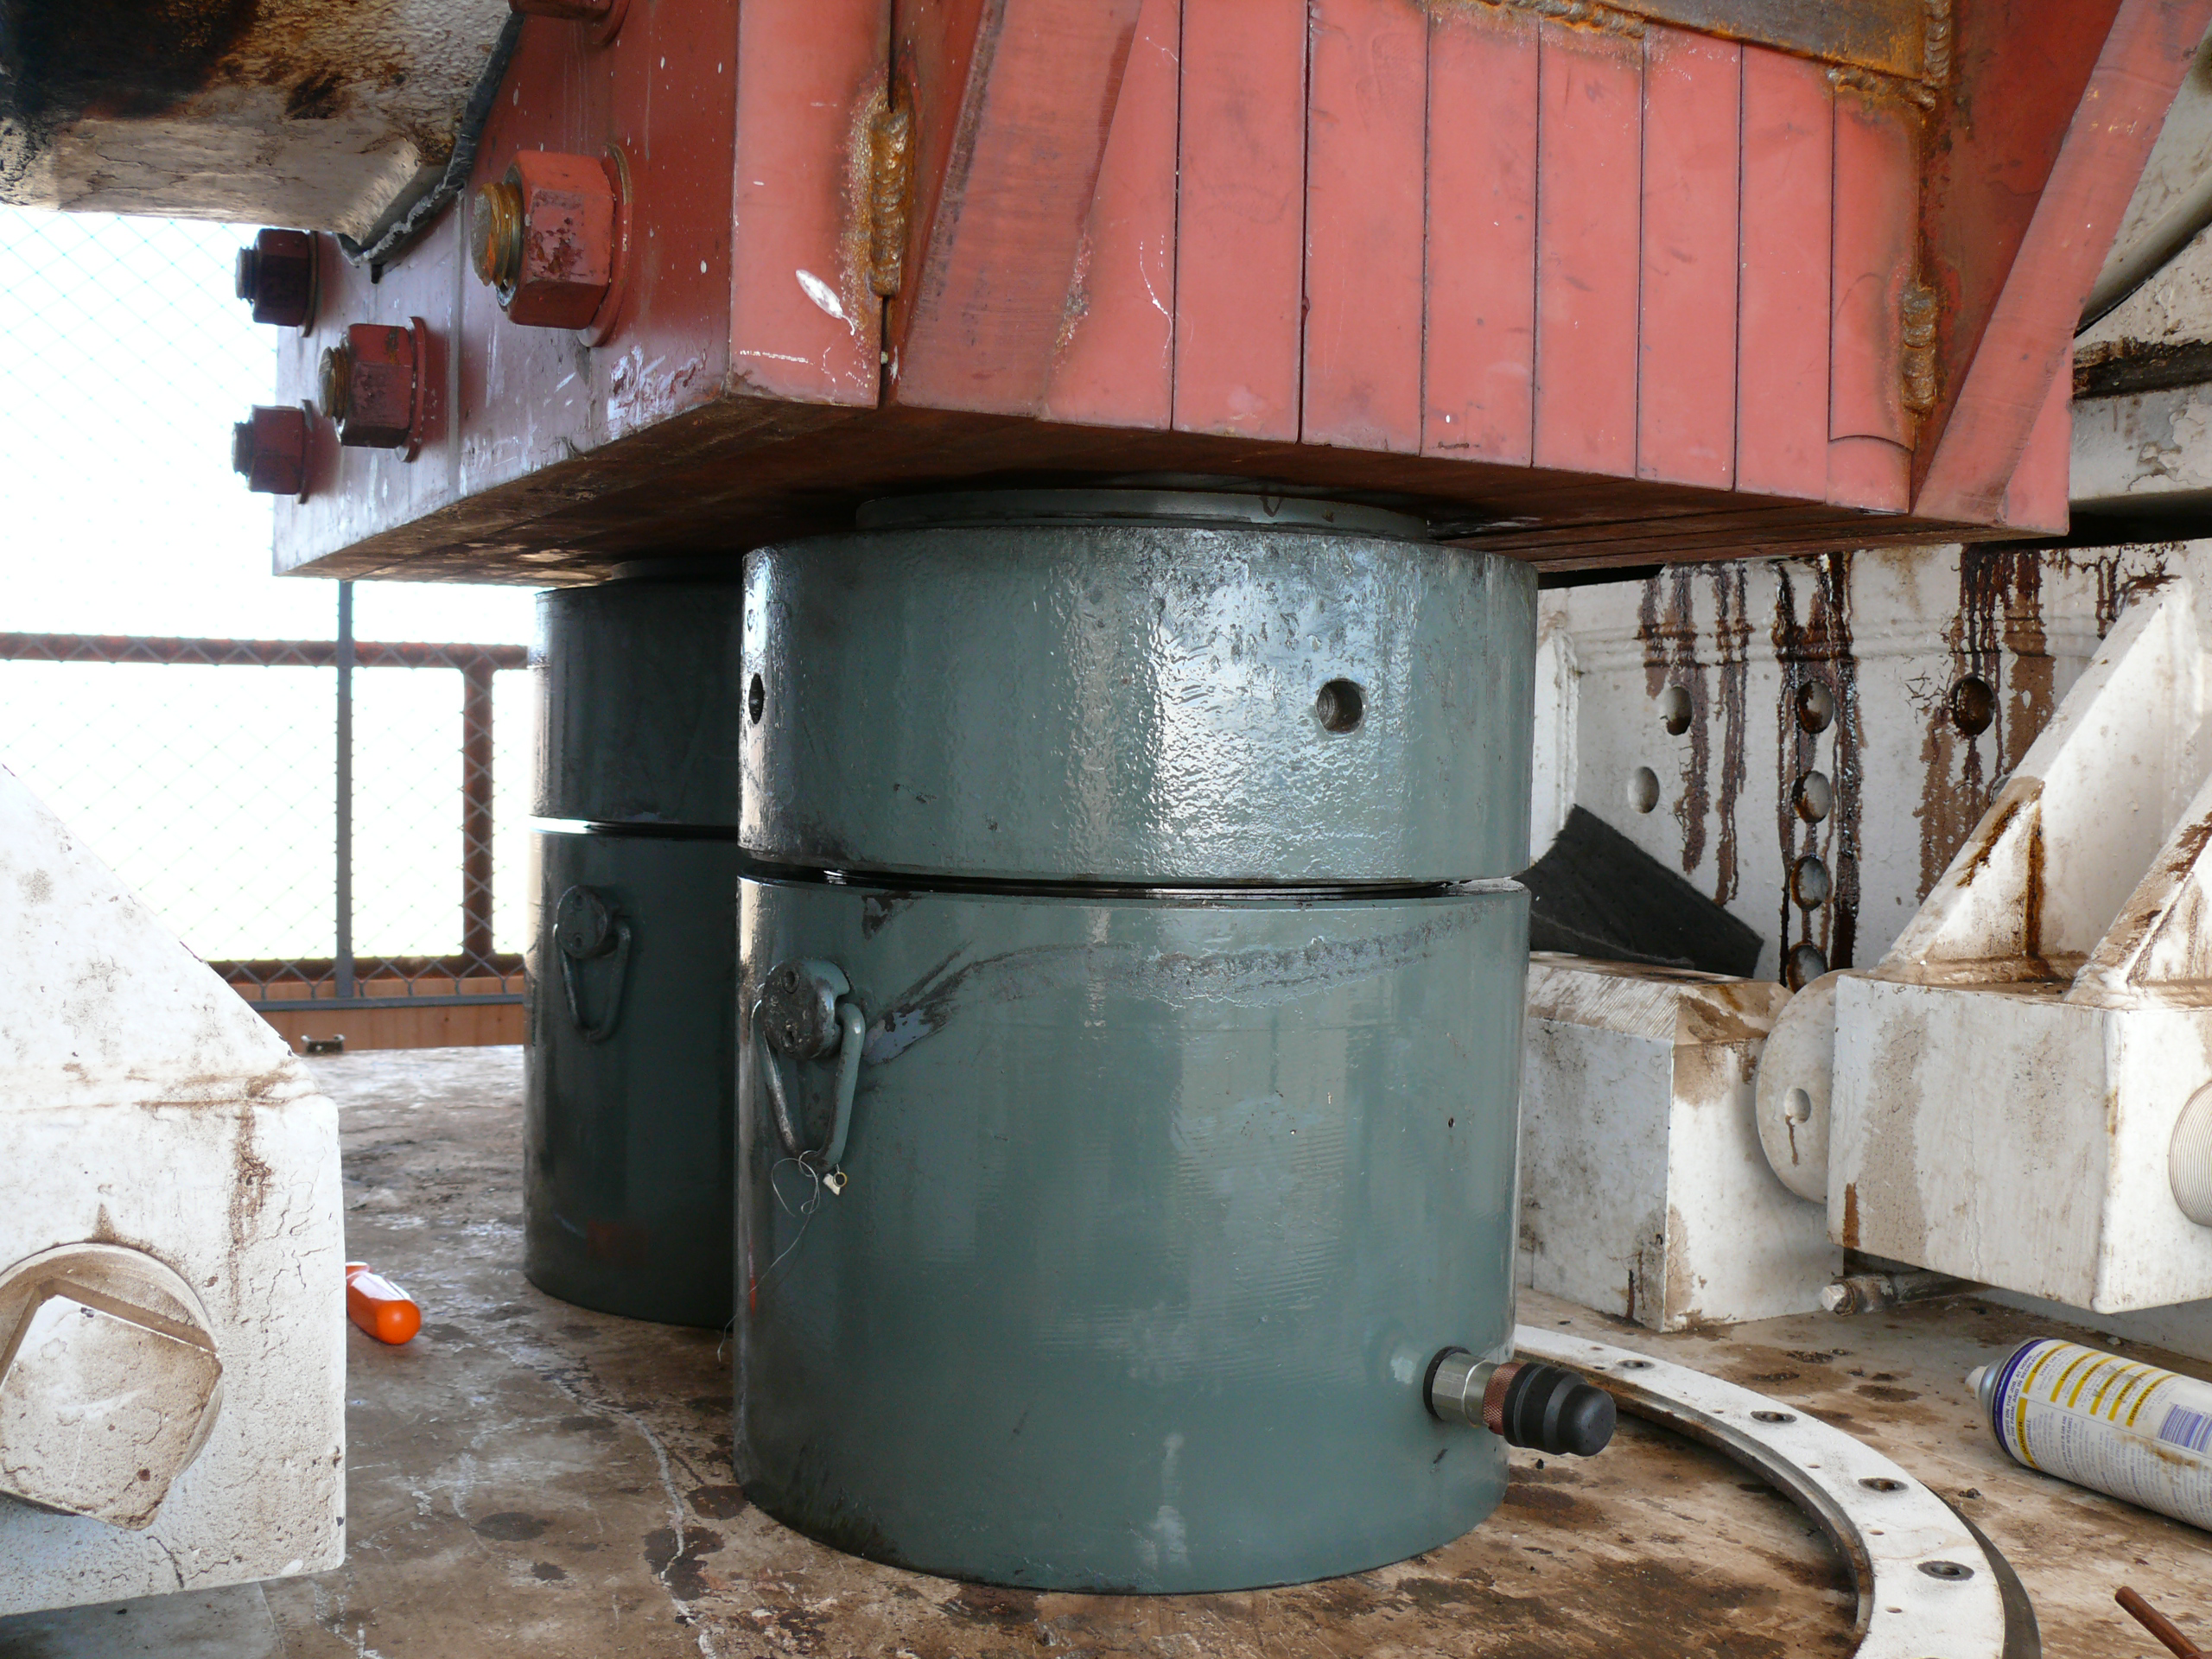

A Heavy-Duty Jack for a Giant Task

A major refurbishment of the giant “Mars antenna” at the Deep Space Network’s Goldstone Deep Space Communications Complex in California’s Mojave Desert required workers to jack up millions of pounds of delicate scientific equipment.

This image shows two of the 600-ton jacks used to lift part of the antenna as workers replaced one of the elevation bearings on March 18, 2010. Workers replaced four elevation bearings, which enable the antenna to tip up from the horizon and back down again. During each of these four replacements, two jacks held up a portion of the antenna weighing about 900,000 kilograms (2 million pounds).

Later, workers used 12 of these same jacks to replace the hydrostatic bearing assembly, which enables the antenna to rotate sideways. For the hydrostatic bearing replacement, the jacks raised about 3 million kilograms (7 million pounds) at once.

The bearing replacements were part of a major refurbishment of the Mars antenna that lasted from March to October 2010.

The 70-meter-wide (230-foot-wide) Mars antenna got its nickname comes its first task: tracking the Mariner 4 spacecraft after its historic flyby of Mars in 1966. The antenna’s official name is Deep Space Station 14.

JPL, a division of the California Institute of Technology in Pasadena, manages the Deep Space Network for NASA Headquarters, Washington.

Credit: NASA/JPL-Caltech